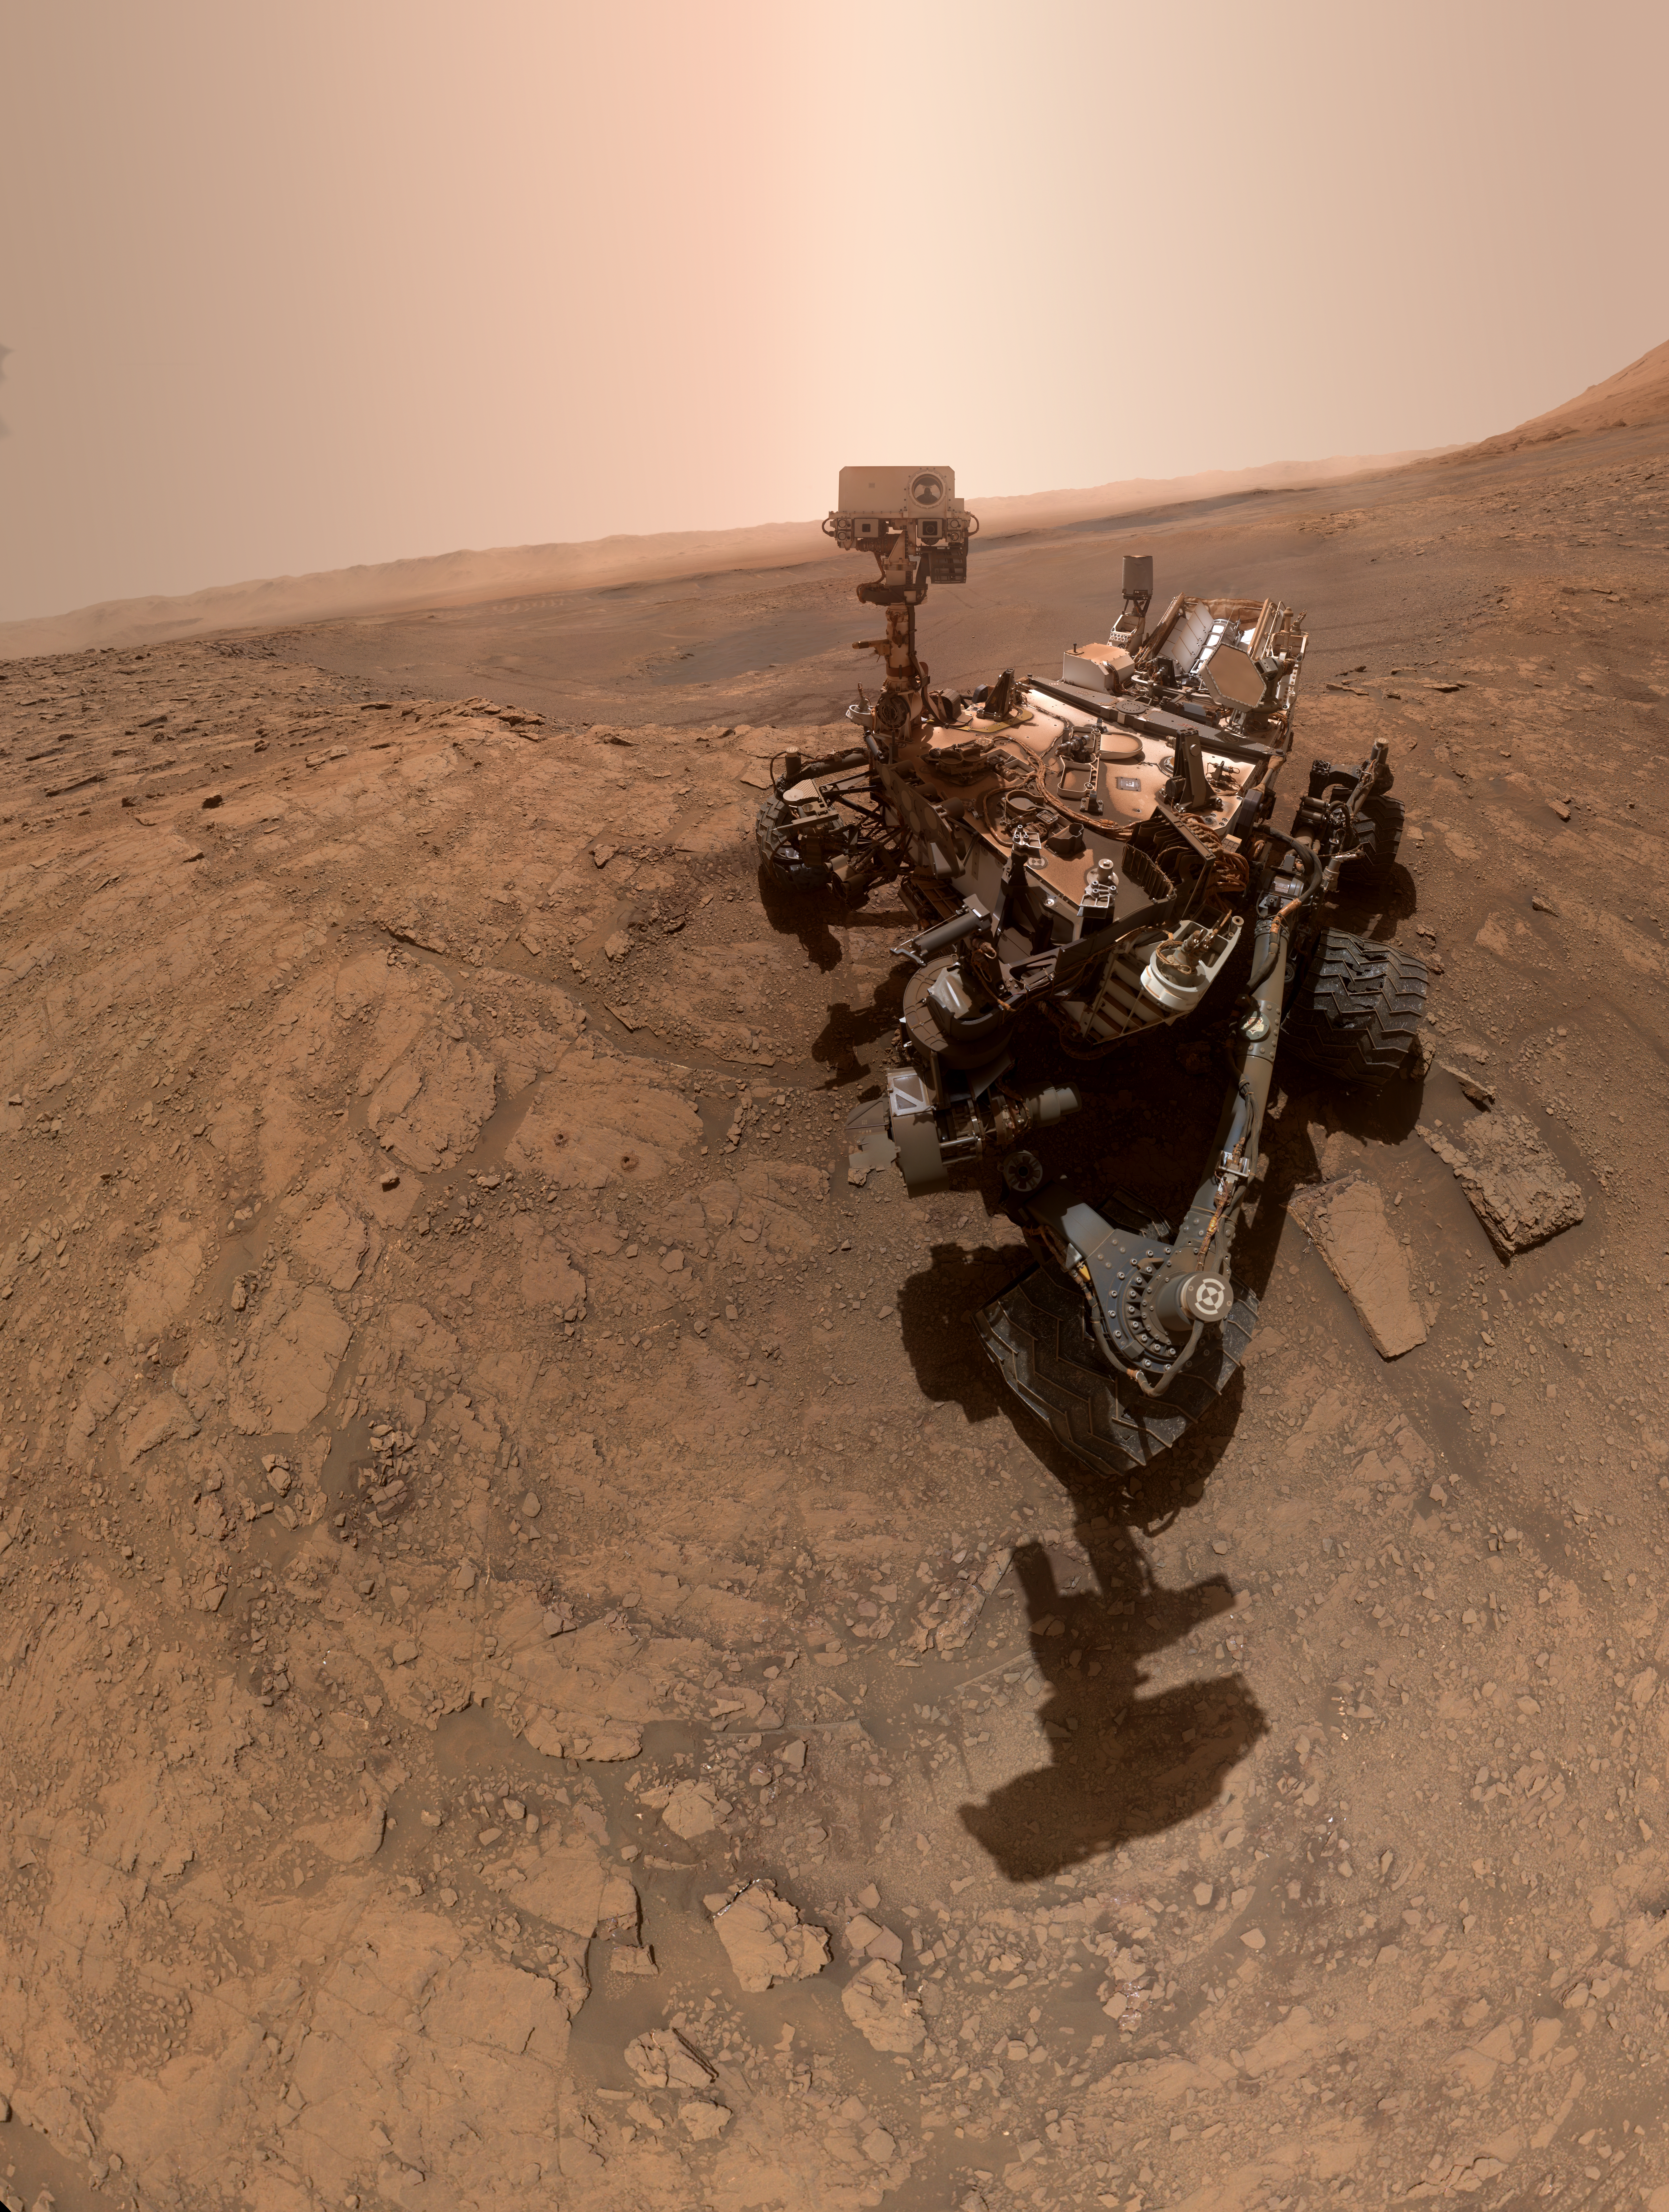

Curiosity at Glen Etive

Annotated Image

NASA’s Curiosity rover took this selfie on Oct. 11, 2019, the 2,553rd Martian day, or sol, of its mission. The rover drilled twice in this location, nicknamed “Glen Etive” (pronounced “glen EH-tiv”). About 984 feet (300 meters) behind the rover, Vera Rubin Ridge rises up. Behind it lies the floor of Gale Crater, which Curiosity is exploring, and the northern rim of the crater.

Just left of the rover are the two drill holes, called “Glen Etive 1” (right) and “Glen Etive 2” (left). Curiosity performed its first wet-chemistry experiment on a drilled sample at this location. The rover can analyze the chemical composition of rock samples by powderizing them with the drill, then dropping the samples into a portable lab in its belly called Sample Analysis at Mars (SAM).

This panorama is made up of 57 individual images taken by the Mars Hand Lens Imager (MAHLI), a camera on the end of the rover’s robotic arm. The images are stitched together into a panorama; the robotic arm isn’t visible in the parts of the images used in the composite.

MAHLI was built by Malin Space Science Systems in San Diego. The SAM instrument suite was built at Goddard Space Flight Center with significant elements provided by industry, university, and national and international NASA partners. NASA’s Jet Propulsion Laboratory, a division of Caltech in Pasadena, California, manages the Mars Science Laboratory Project for the NASA Science Mission Directorate in Washington. JPL designed and built the project’s Curiosity rover.

Credit: NASA/JPL-Caltech/MSSS